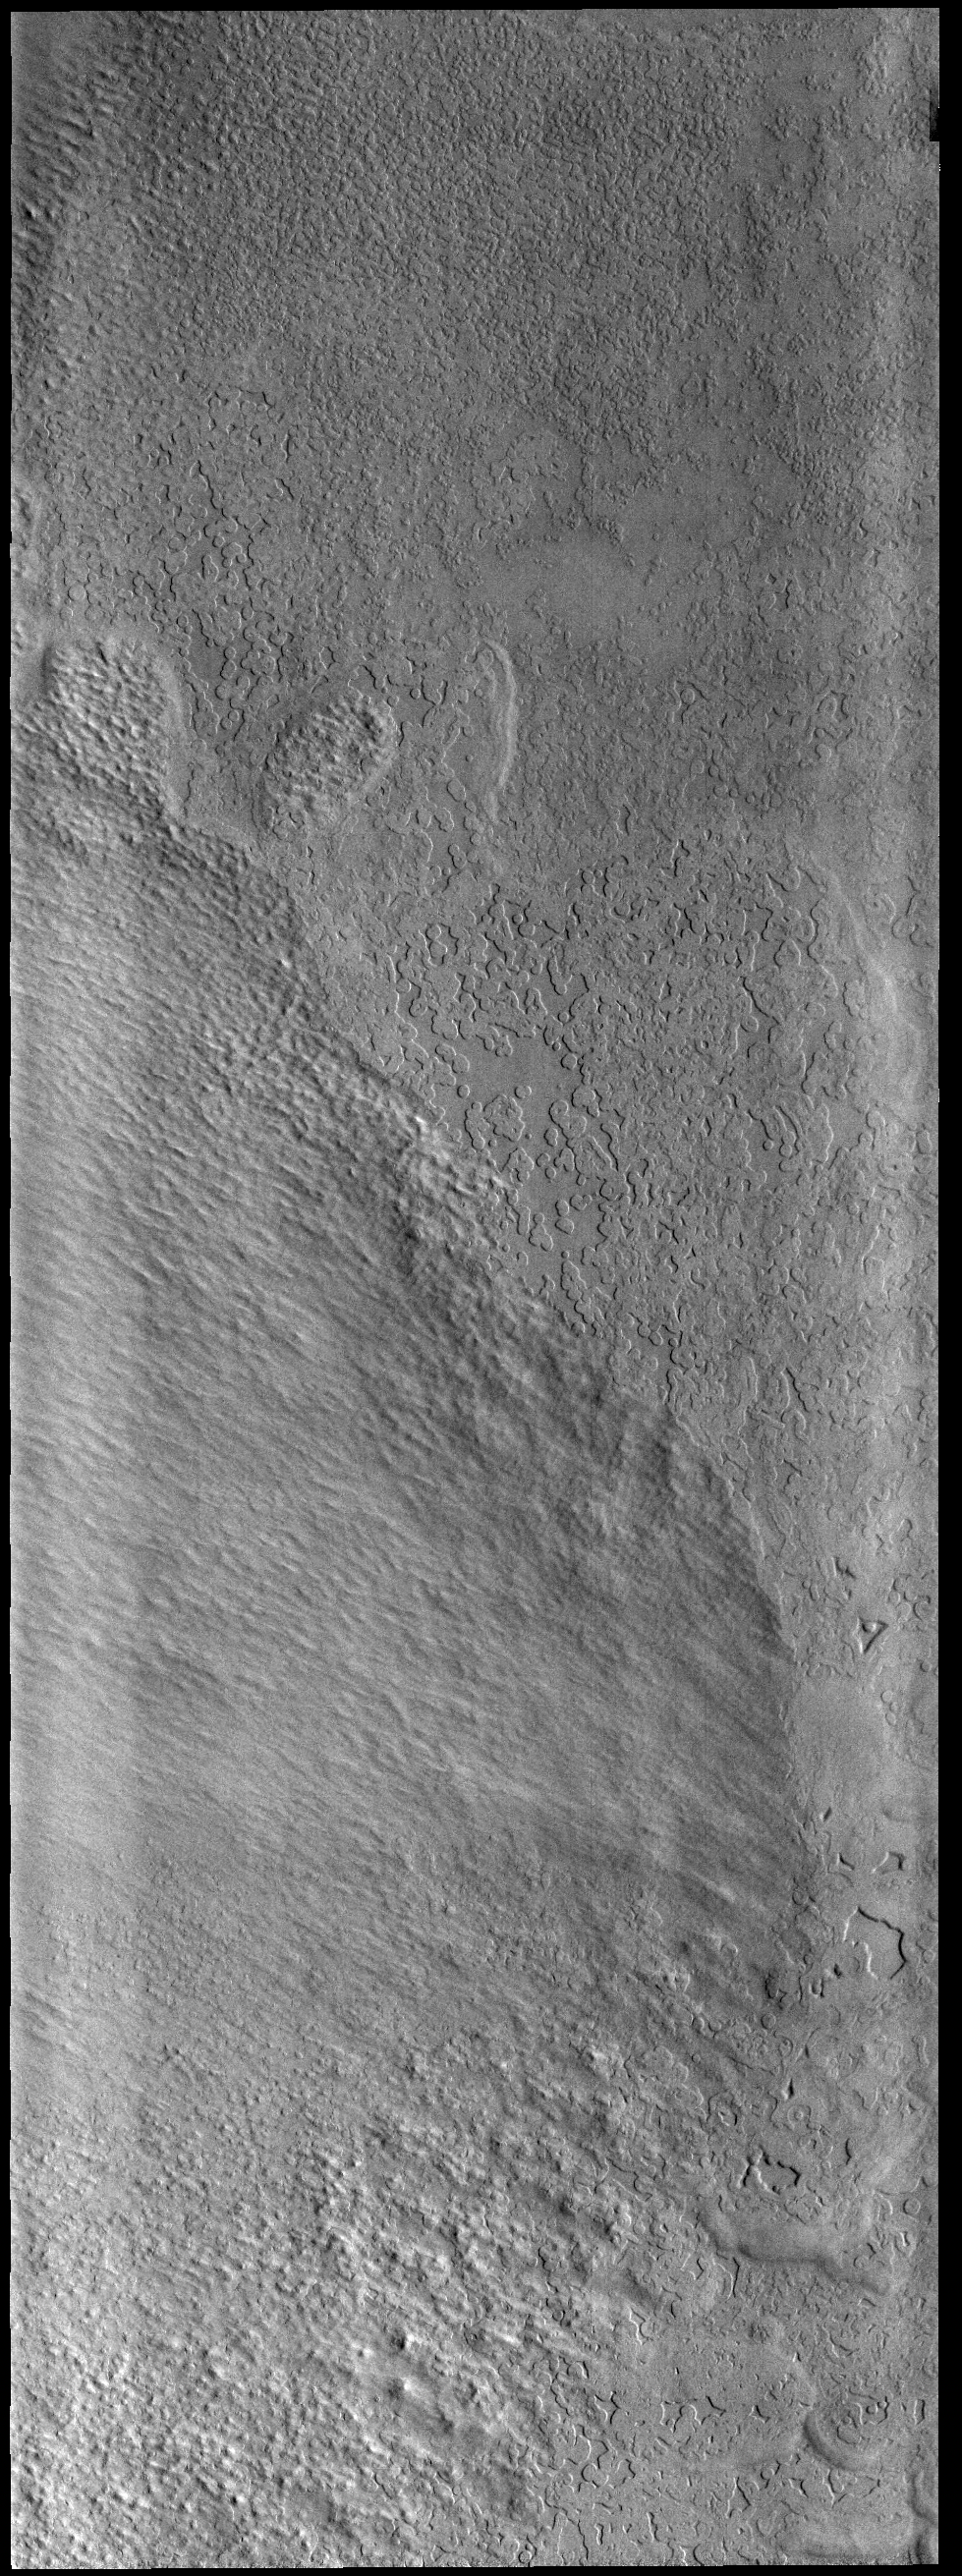

South Polar Textures

There are several different surface textures in the South Polar ice. The surface in this image with the round/semi round depressions is informally called swiss cheese.

Credit: NASA/JPL-Caltech/ASU